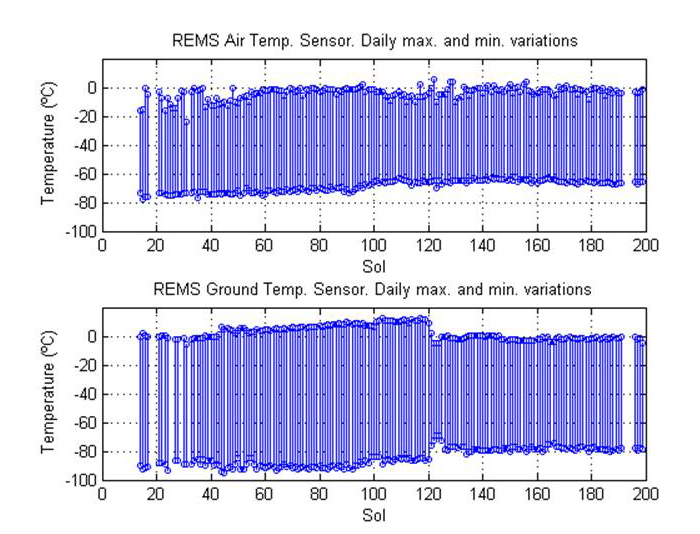

Steady Temperatures at Mars’ Gale Crater

This pair of graphs shows about one-fourth of a Martian year’s record of temperatures (in degrees Celsius) measured by the Rover Environmental Monitoring Station (REMS) on NASA’s Curiosity rover. The data are graphed by sol number (Martian day, starting with Curiosity’s landing day as Sol 0), for a period from mid-August 2012 to late February 2013, corresponding to late winter through the end of spring in Mars’ southern hemisphere.

The upper graph plots the daily minimum and maximum of air temperature around the rover. The pattern is quite steady, with daily highs at about 32 degrees Fahrenheit (0 degrees Celsius) and lows at about minus 94 Fahrenheit (minus 70 Celsius).

The lower graph plots daily minimum and maximum of ground temperature measured by REMS. A change in the pattern just after Sol 120 corresponds to Curiosity driving onto a type of ground with higher thermal inertia — thus cooling off more slowly in the evening and warming up more slowly in the morning. The higher thermal inertia of this area was predicted from orbital infrared measurements and is likely due to greater abundance of exposed bedrock relative to soil or sand.

NASA’s Jet Propulsion Laboratory, a division of the California Institute of Technology, Pasadena, manages the Mars Science Laboratory Project for NASA’s Science Mission Directorate, Washington. JPL designed and built the rover.

Credit: NASA/JPL-Caltech/CAB(CSIC-INTA)/FMI/Ashima Research